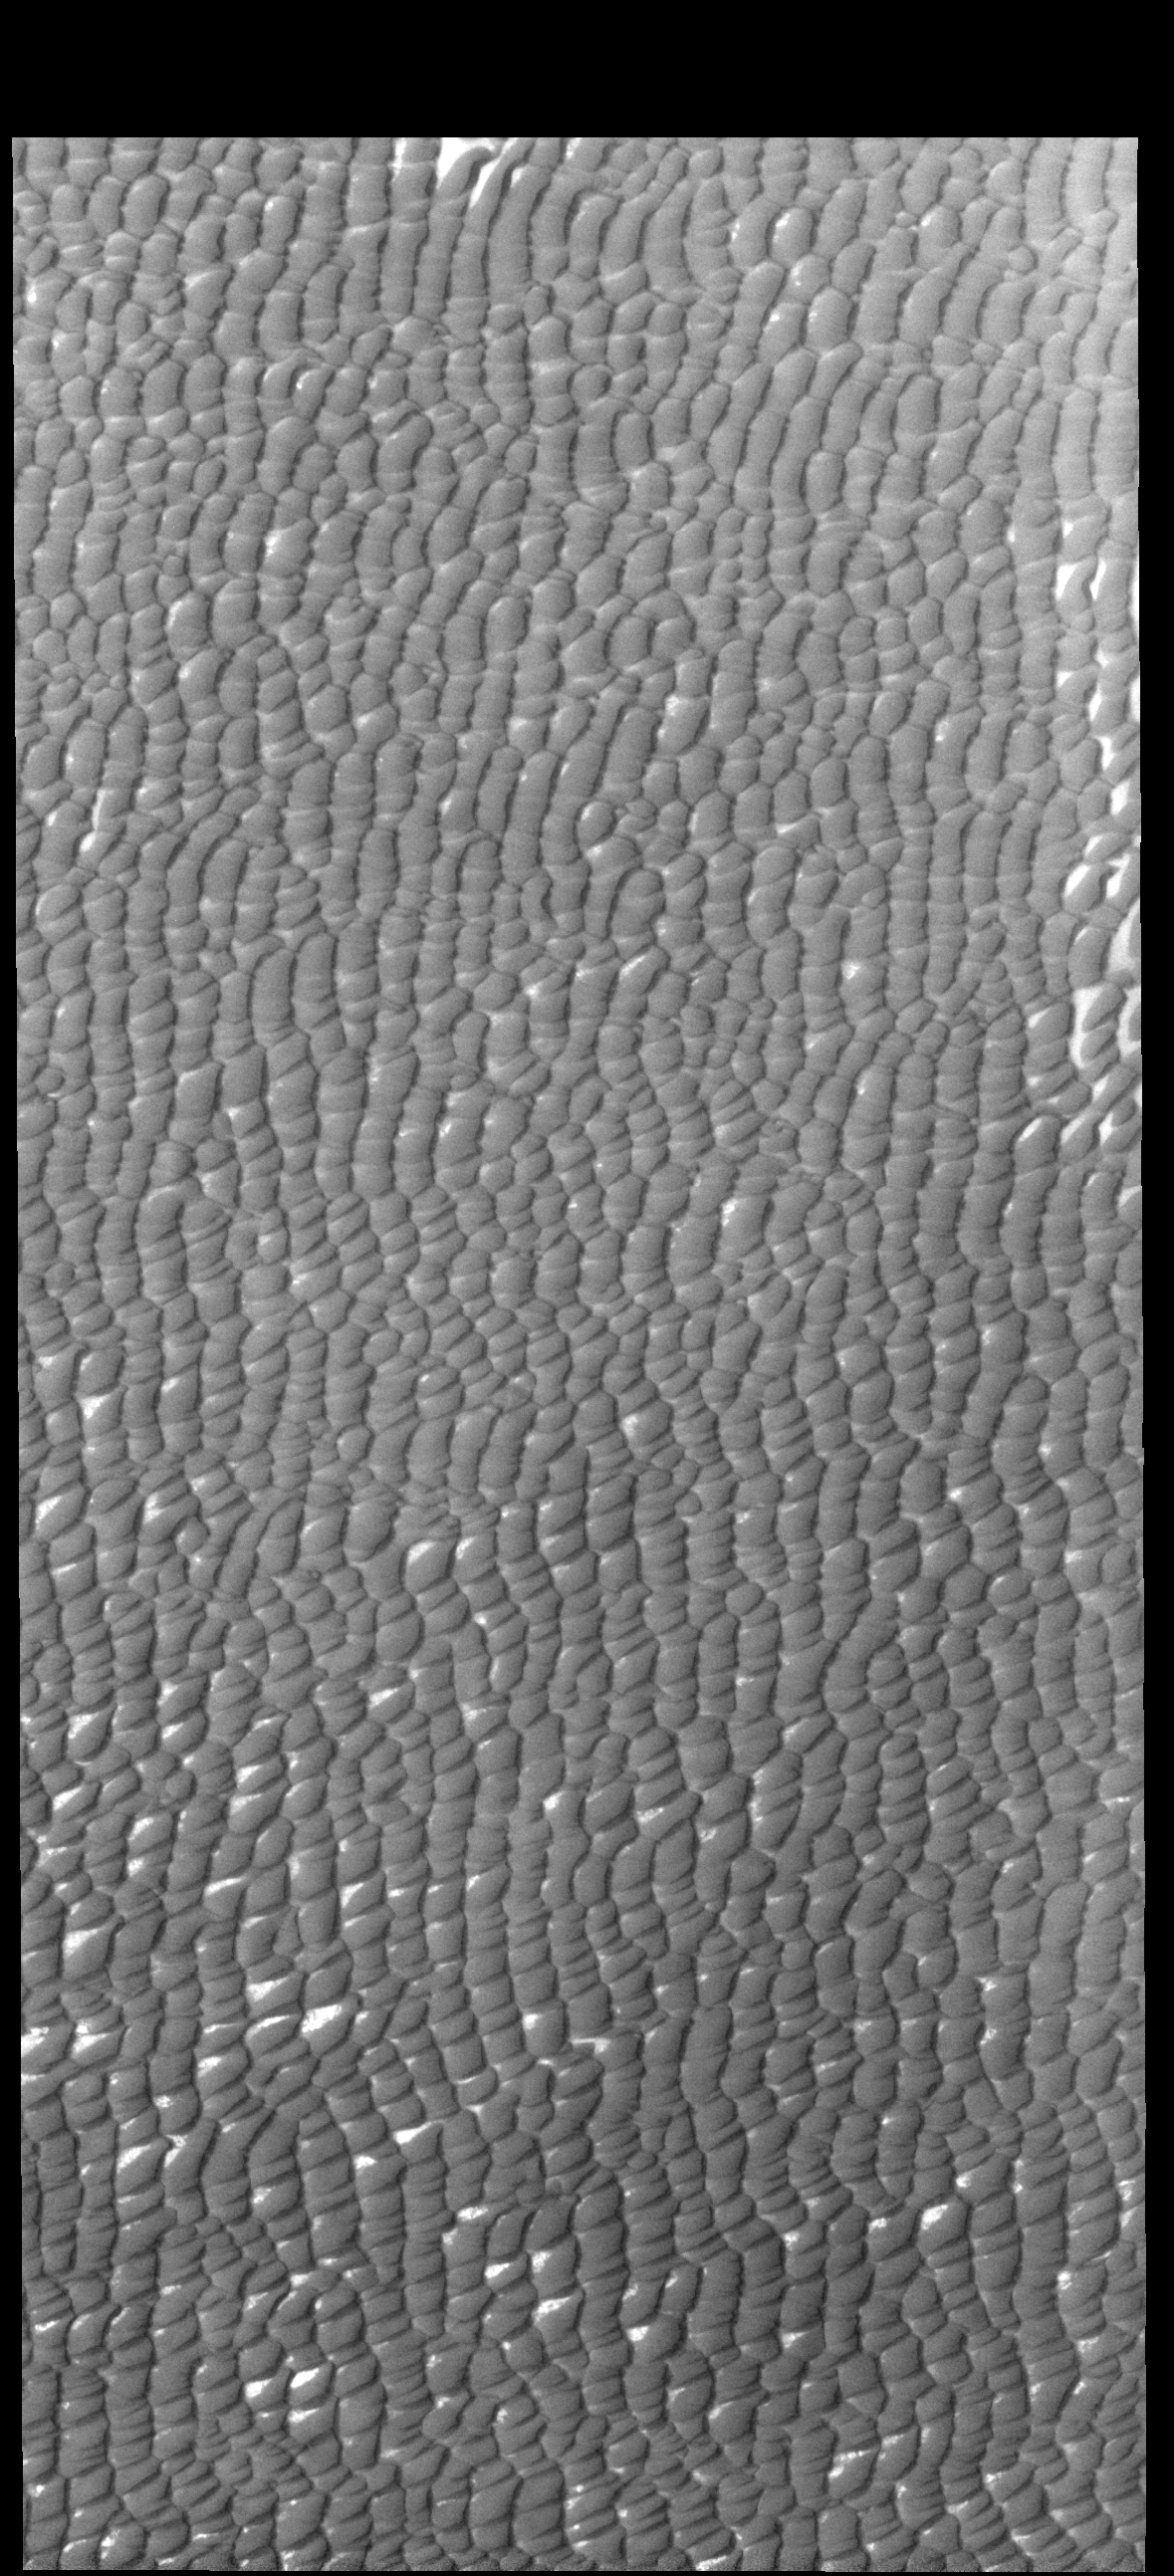

Olympia Undae

This VIS image shows a small portion of Olympia Undae, a large dune field located near the north polar cap.

Credit: NASA/JPL-Caltech/ASU